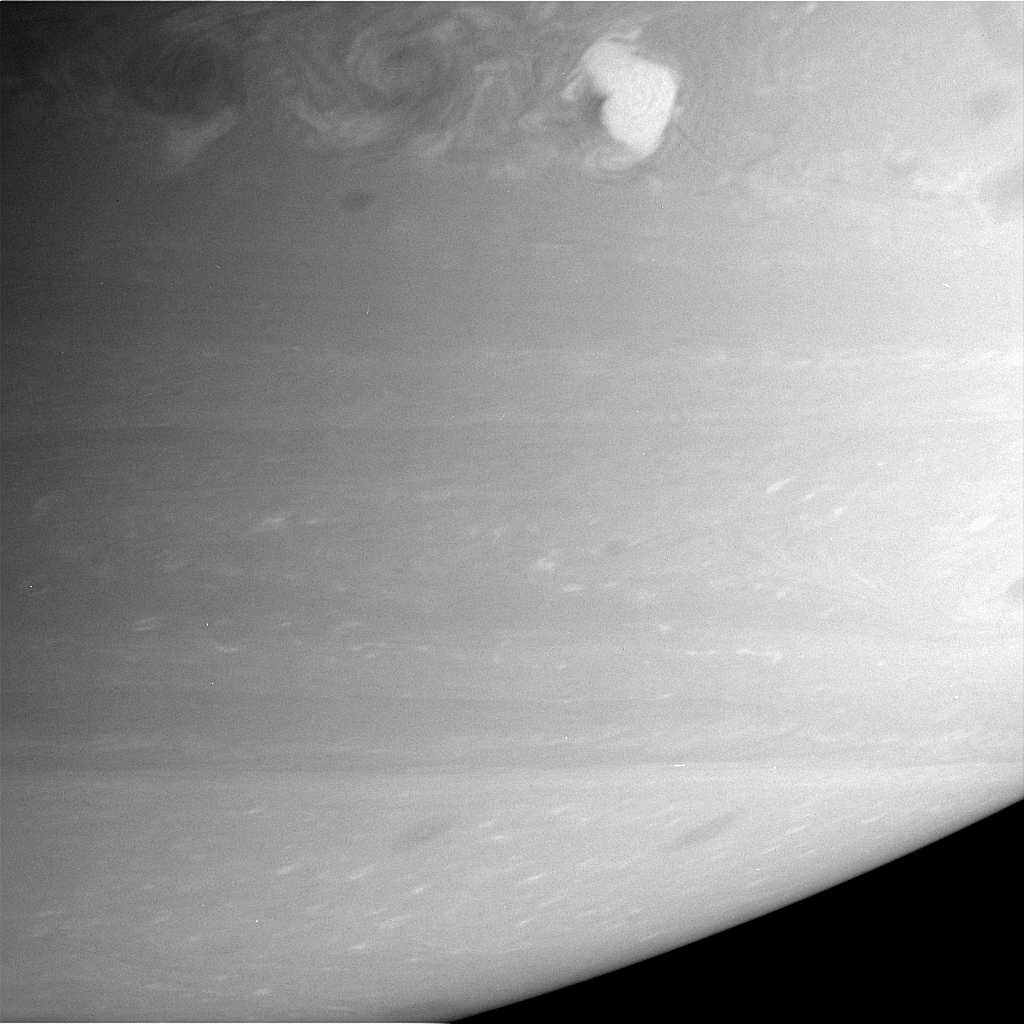

Against the Current

Storm Alley’s latest, greatest resident, the recent lightning-producing storm seen by the Cassini spacecraft and Earth-based observers churns away. Turbulent eddies to the west (left) of the storm indicate that it is moving eastward relative to the westward-flowing winds at this latitude on Saturn.

Scientists gave the nickname “Storm Alley” to the area around 35 degrees south latitude because of the large amount of activity seen there from the beginning of the Cassini spacecraft’s approach to Saturn in early 2004. The region has spawned two large and powerful storms since the Cassini spacecraft began observations.

The image was taken with the Cassini spacecraft narrow-angle camera on Feb. 16, 2006, using a filter sensitive to wavelengths of infrared light centered at 750 nanometers, and at a distance of approximately 3.2 million kilometers (2 million miles) from Saturn. The image scale is 19 kilometers (12 miles) per pixel.

The Cassini-Huygens mission is a cooperative project of NASA, the European Space Agency and the Italian Space Agency. The Jet Propulsion Laboratory, a division of the California Institute of Technology in Pasadena, manages the mission for NASA’s Science Mission Directorate, Washington, D.C. The Cassini orbiter and its two onboard cameras were designed, developed and assembled at JPL. The imaging operations center is based at the Space Science Institute in Boulder, Colo.

Credit: NASA/JPL/Space Science Institute